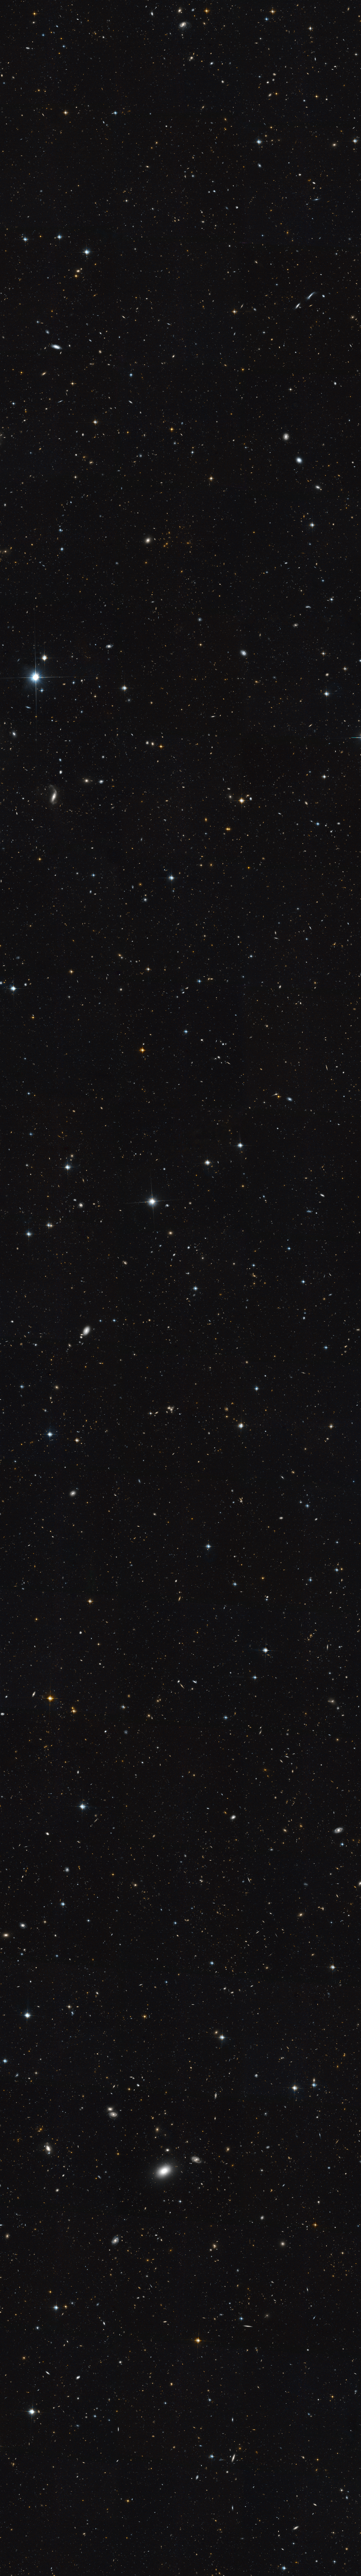

Extended Groth Strip (Hubble)

This image from the Hubble Space Telescope shows a part of the sky known as the Extended Groth Strip (EGS). The CEERS Survey researchers will use the James Webb Space Telescope to observe the Extended Groth Strip in infrared light. Their observations employ three of the telescope’s instruments and will provide both images and spectra of the objects in the field — which includes at least 50,000 galaxies — helping to expand what we know about galaxies in the very early universe.

Credit: Image: NASA, ESA, M. Davis